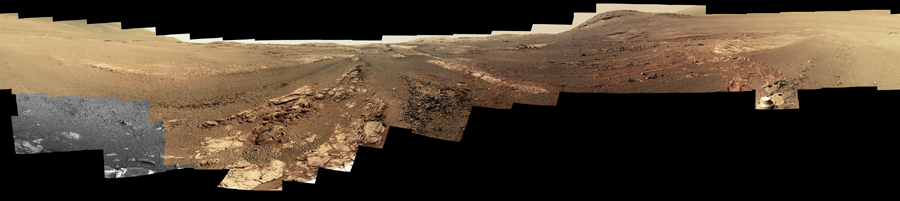

Opportunity Legacy Pan (True Color)

Photojournal Note: Also available is the original source, full resolution TIFF file, PIA22909_full.tif (23123 x 5163 pixels). This file may be too large to view from a browser; it can be downloaded onto your desktop by right-clicking on the previous link and viewed with image viewing software.

This 360-degree panorama is composed of 354 images taken by the Opportunity rover’s Panoramic Camera (Pancam) from May 13 through June 10, 2018, or sols (Martian days) 5,084 through 5,111. This is the last panorama Opportunity acquired before the solar-powered rover succumbed to a global Martian dust storm on the same June 10. This version of the scene is presented in approximate true color.

To the right of center and near the top of the frame, the rim of Endeavour Crater rises in the distance. Just to the left of that, rover tracks begin their descent from over the horizon towards the location that would become Opportunity’s final resting spot in Perseverance Valley, where the panorama was taken. At the bottom, just left of center, is the rocky outcrop Opportunity was investigating with the instruments on its robotic arm. To the right of center and halfway down the frame is another rocky outcrop – about 23 feet (7 meters) distant from the camera – called “Ysleta del Sur,” which Opportunity investigated from March 3 through 29, 2018, or sols 5,015 through 5,038. In the far right and left of the frame are the bottom of Perseverance Valley and the floor of Endeavour Crater.

Located on the inner slope of the western rim of Endeavour Crater, Perseverance Valley is a system of shallow troughs descending eastward about the length of two football fields from the crest of Endeavour’s rim to its floor.

This true-color version combines images collected through three Pancam filters. The filters admit light centered on wavelengths of 753 nanometers (near-infrared), 535 nanometers (green) and 432 nanometers (blue). The three-color bands are combined.

A few frames (bottom left) remain black and white, as the solar-powered rover did not have the time to photograph those locations using the green and violet filters before a severe Mars-wide dust storm swept in on June 2018.

This image is also available in false color (PIA22908) and anaglyph (PIA22910).

NASA’s Jet Propulsion Laboratory, a division of Caltech in Pasadena, California, manages the Mars Exploration Rover Project for NASA’s Science Mission Directorate in Washington.

Credit: NASA/JPL-Caltech/Cornell/ASU